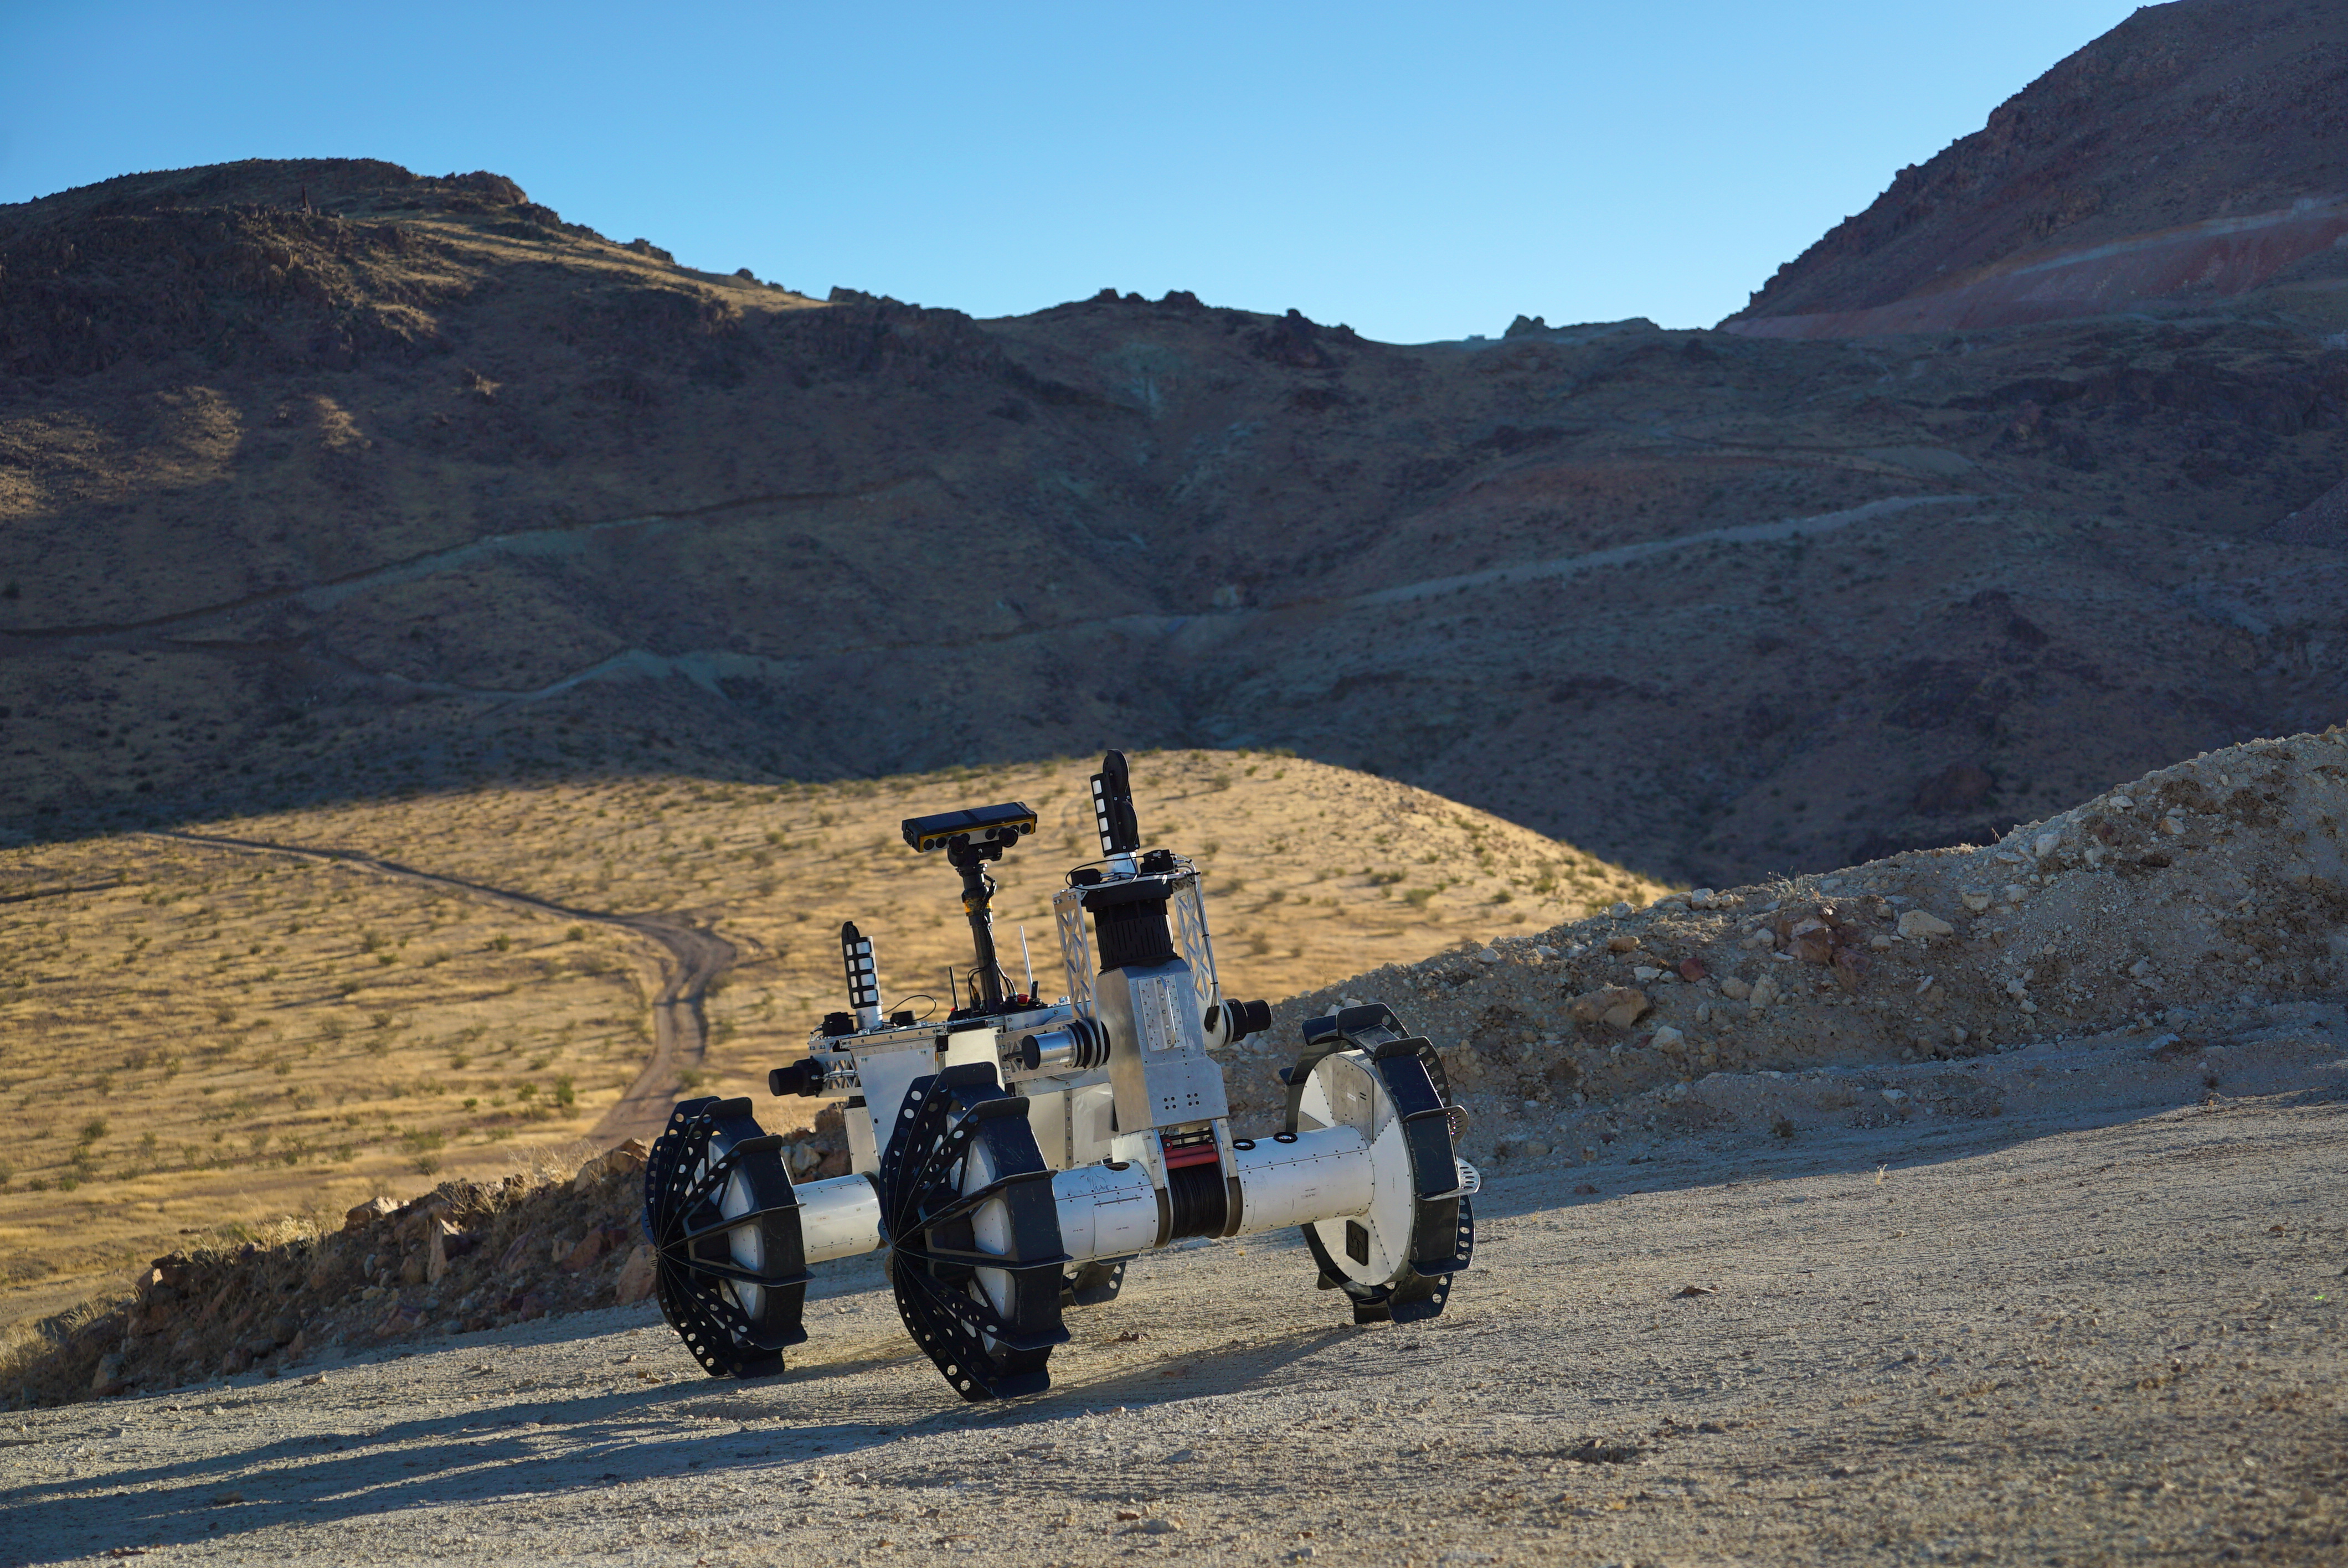

The DuAxel Rover During a Field Test in California’s Mojave Desert

The DuAxel rover participates in a field test in the Mojave Desert in California. The four-wheeled rover is composed of two separate two-wheeled Axel robots, which are attached to one another via a tether. When the robot needs to travel to over long distances, it operates as one conventional rover with four wheels. Once it reaches its destination, it can separate and transform into two robots: One part anchors itself in place while the other uses a tether to explore otherwise inaccessible terrain.

This flexibility was built with crater walls, pits, scarps, vents, and other extreme terrain in mind. That’s because on Earth, some of the best locations to study geology can be found in rocky outcrops and cliff faces, where many layers of the past are neatly exposed. They’re hard enough to reach here, let alone on the Moon, Mars, and other celestial bodies.

The DuAxel project is a technology demonstration being developed by roboticists at NASA’s Jet Propulsion Laboratory in Southern California to see how this unconventional rover might fill a niche in planetary exploration.

Credit: NASA/JPL-Caltech/J.D. Gammell